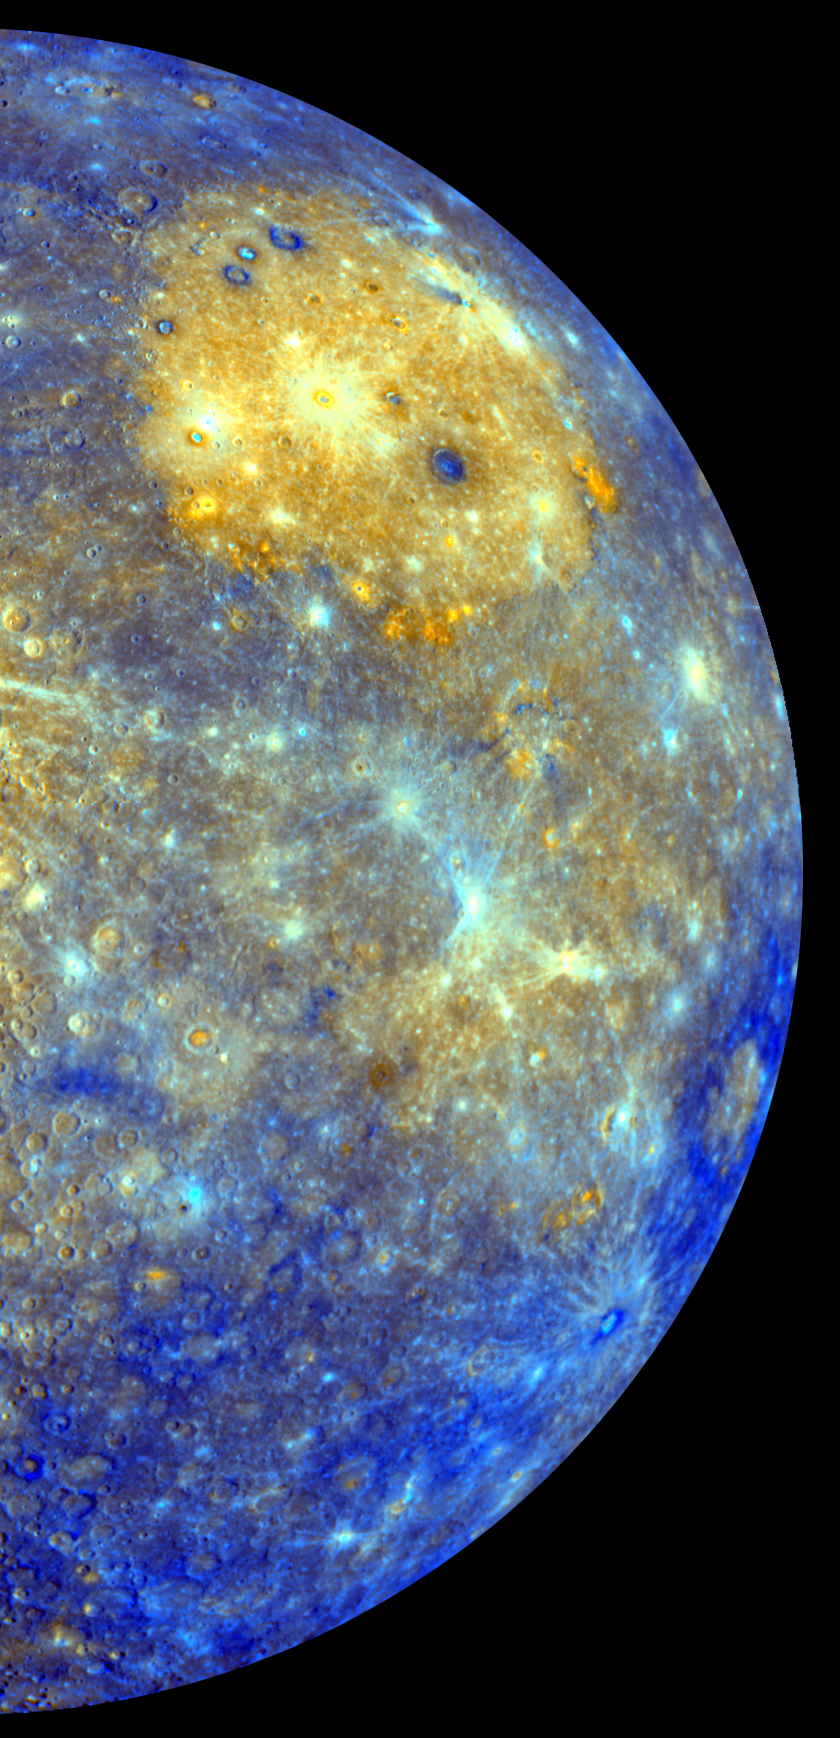

Spectacular Color . . . with Better Yet to Come

This spectacular color mosaic shows the eastern limb of Mercury as seen by MESSENGER as the spacecraft departed the planet following the mission’s first Mercury flyby in January 2008. The colors of this image are not those that would be seen by the human eye but instead convey information about the distribution of different rock types on Mercury’s surface. The different rock types result in subtle color variations across all of the 11 WAC narrow-band color filters. The Caloris basin, visible as a large bright yellow circular area in this image due to its infill of volcanic plains, dominates the northern region. A similar image was published in Science magazine in July 2008, but it only covered the northern half of the region shown here. To create this larger color mosaic, MESSENGER Science Team members had to also devise a method to deal with scattered light in the 11 different WAC filters. MESSENGER has obtained color imaging at this resolution only for the portions of Mercury seen on departure from Mercury flybys 1 and 2.

As spectacular as this color image is, it is just a taste of what is yet to come. In 2011, MESSENGER will become the first spacecraft ever to orbit Mercury and begin a year-long observing campaign that includes imaging all of Mercury’s surface in color at an average resolution of about 1 kilometer/pixel (0.6 miles/pixel), a resolution that is about a factor of three better than this already impressive image.

Date Acquired: January 14, 2008
Instrument: Wide Angle Camera (WAC) of the Mercury Dual Imaging System (MDIS)
Resolution: 2.8 kilometers/pixel (1.7 miles/pixel) at the equator
Scale: Caloris basin is about 1,550 kilometers (960 miles) in diameter
Spacecraft Altitude: 13,000 kilometers (8,000 miles)

These images are from MESSENGER, a NASA Discovery mission to conduct the first orbital study of the innermost planet, Mercury. For information regarding the use of images, see the MESSENGER image use policy.

Credit: NASA/Johns Hopkins University Applied Physics Laboratory/Carnegie Institution of Washington